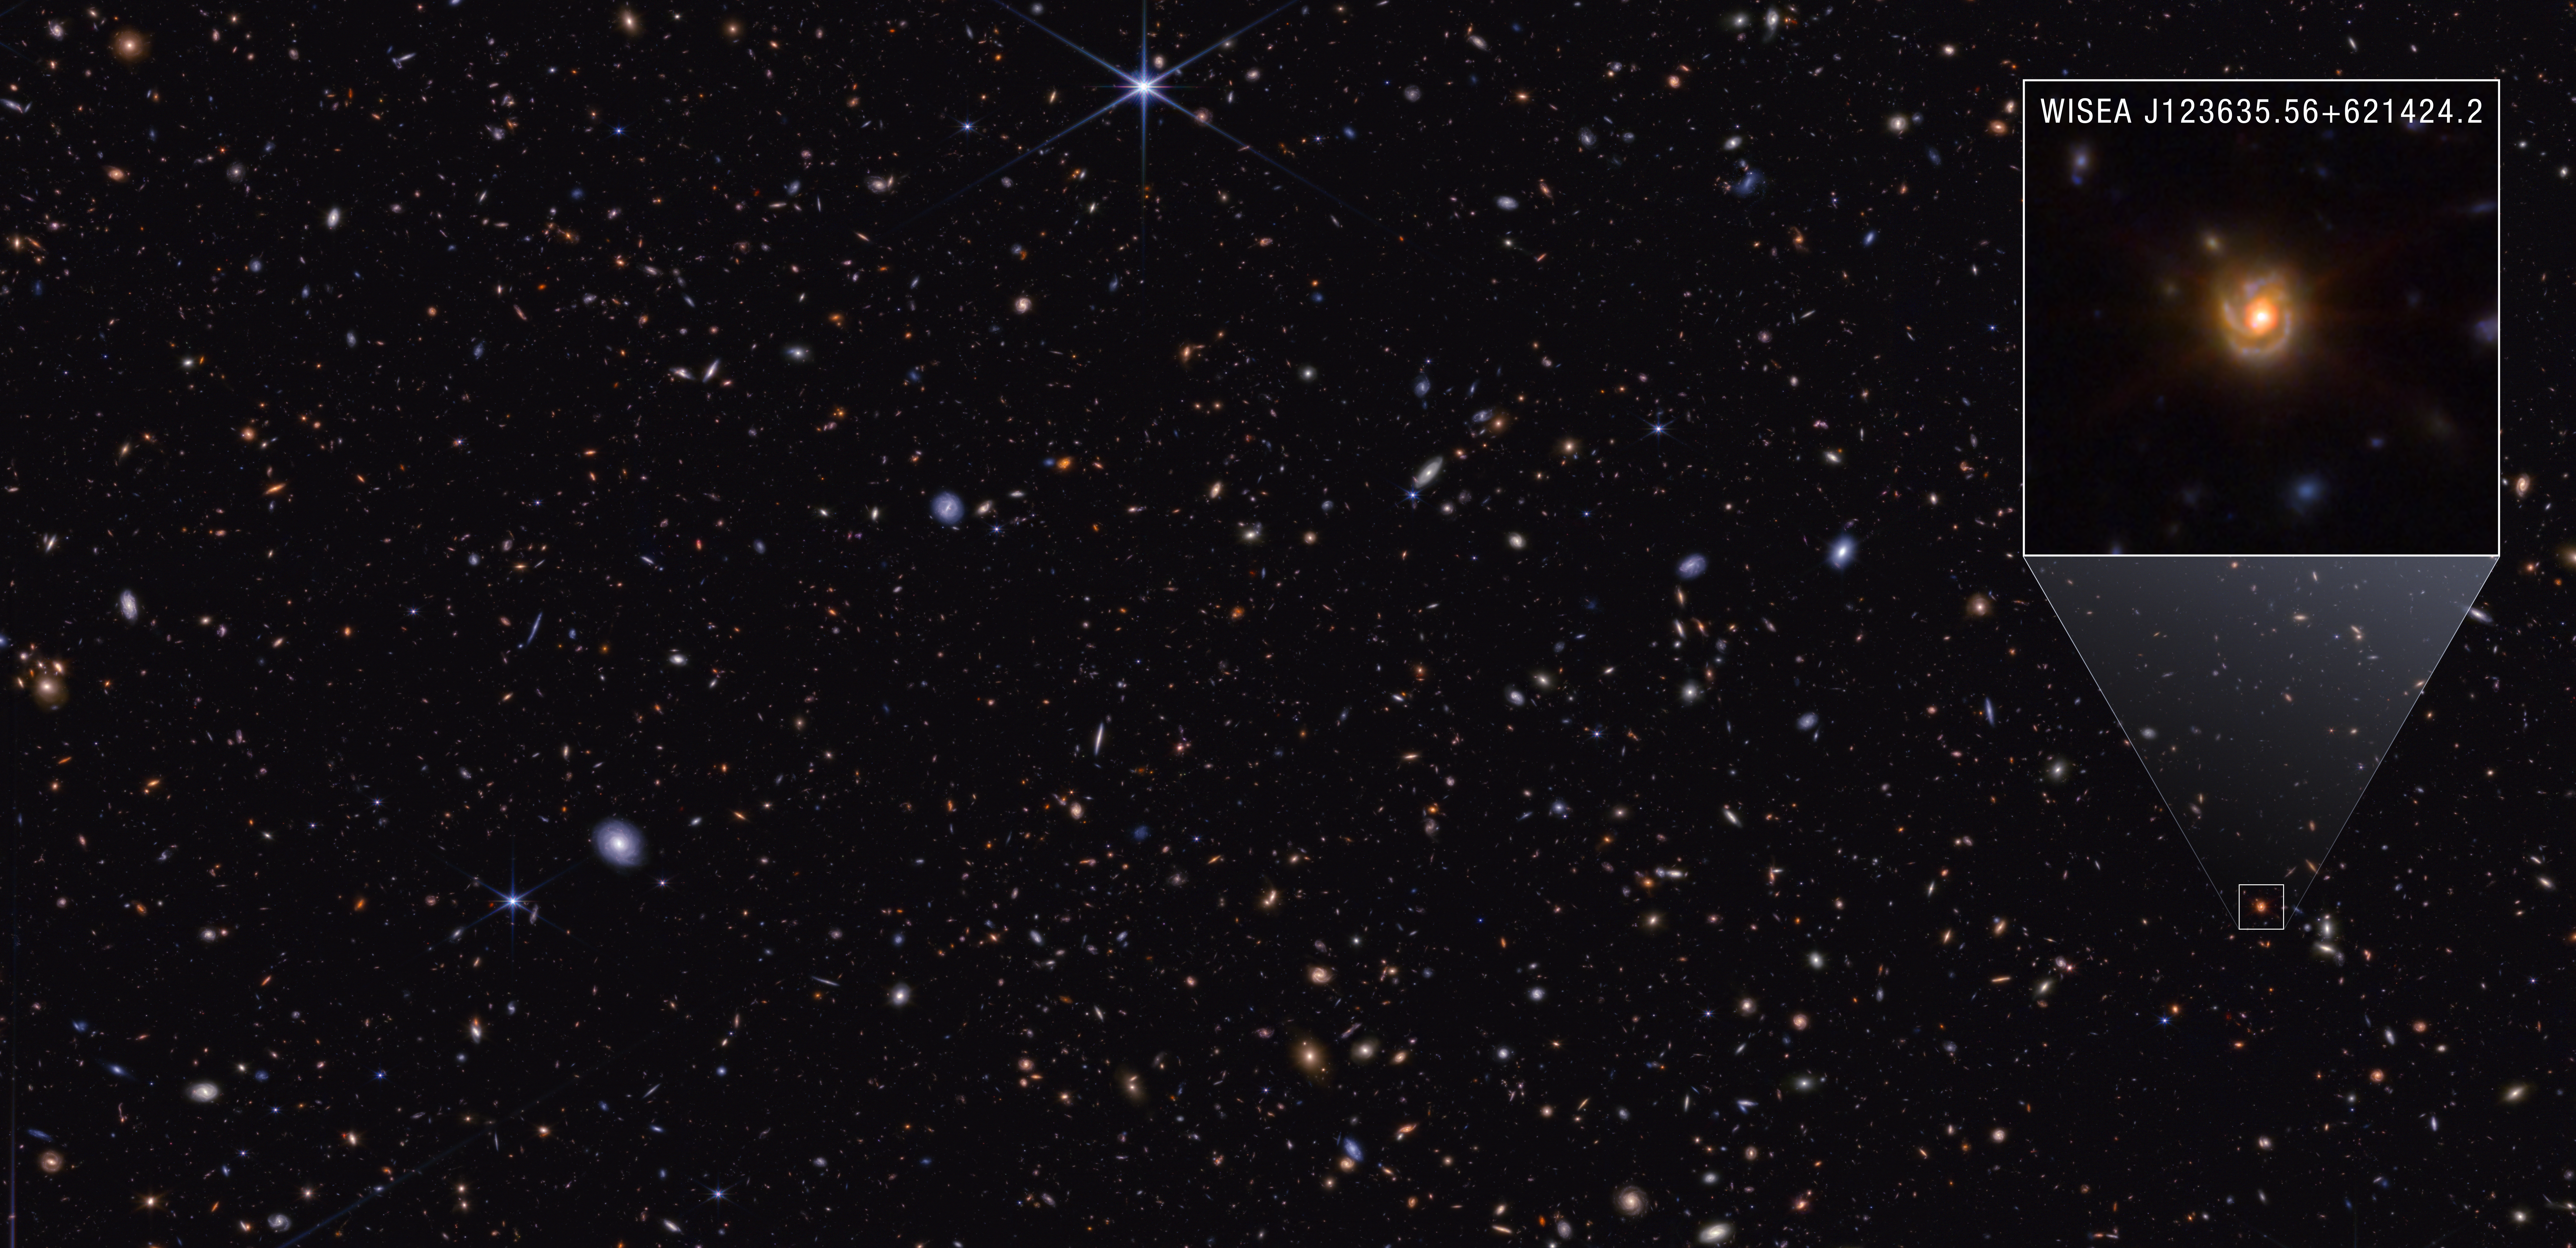

Saguaro in GOODS-North Field (NIRCam)

First discovered by NASA’s James Webb Space Telescope in 2022, little red dots (LRDs) have continued to perplex scientists. Although they appear abundant at high redshifts early in the universe, they rapidly decrease in number at lower redshifts.

To explore why LRDs decrease in number as the universe ages, researchers examined lower-redshift spiral galaxy WISEA J123635.56+621424.2. Nicknamed the “Saguaro” for its prominent arms, like the cactus native to the Sonoran Desert in the Southwestern United States, this redshift 2 galaxy contains an LRD-like center.

Credit: Image: NASA, ESA, CSA, STScI, Pierluigi Rinaldi (Steward Observatory); Image Processing: Alyssa Pagan (STScI)